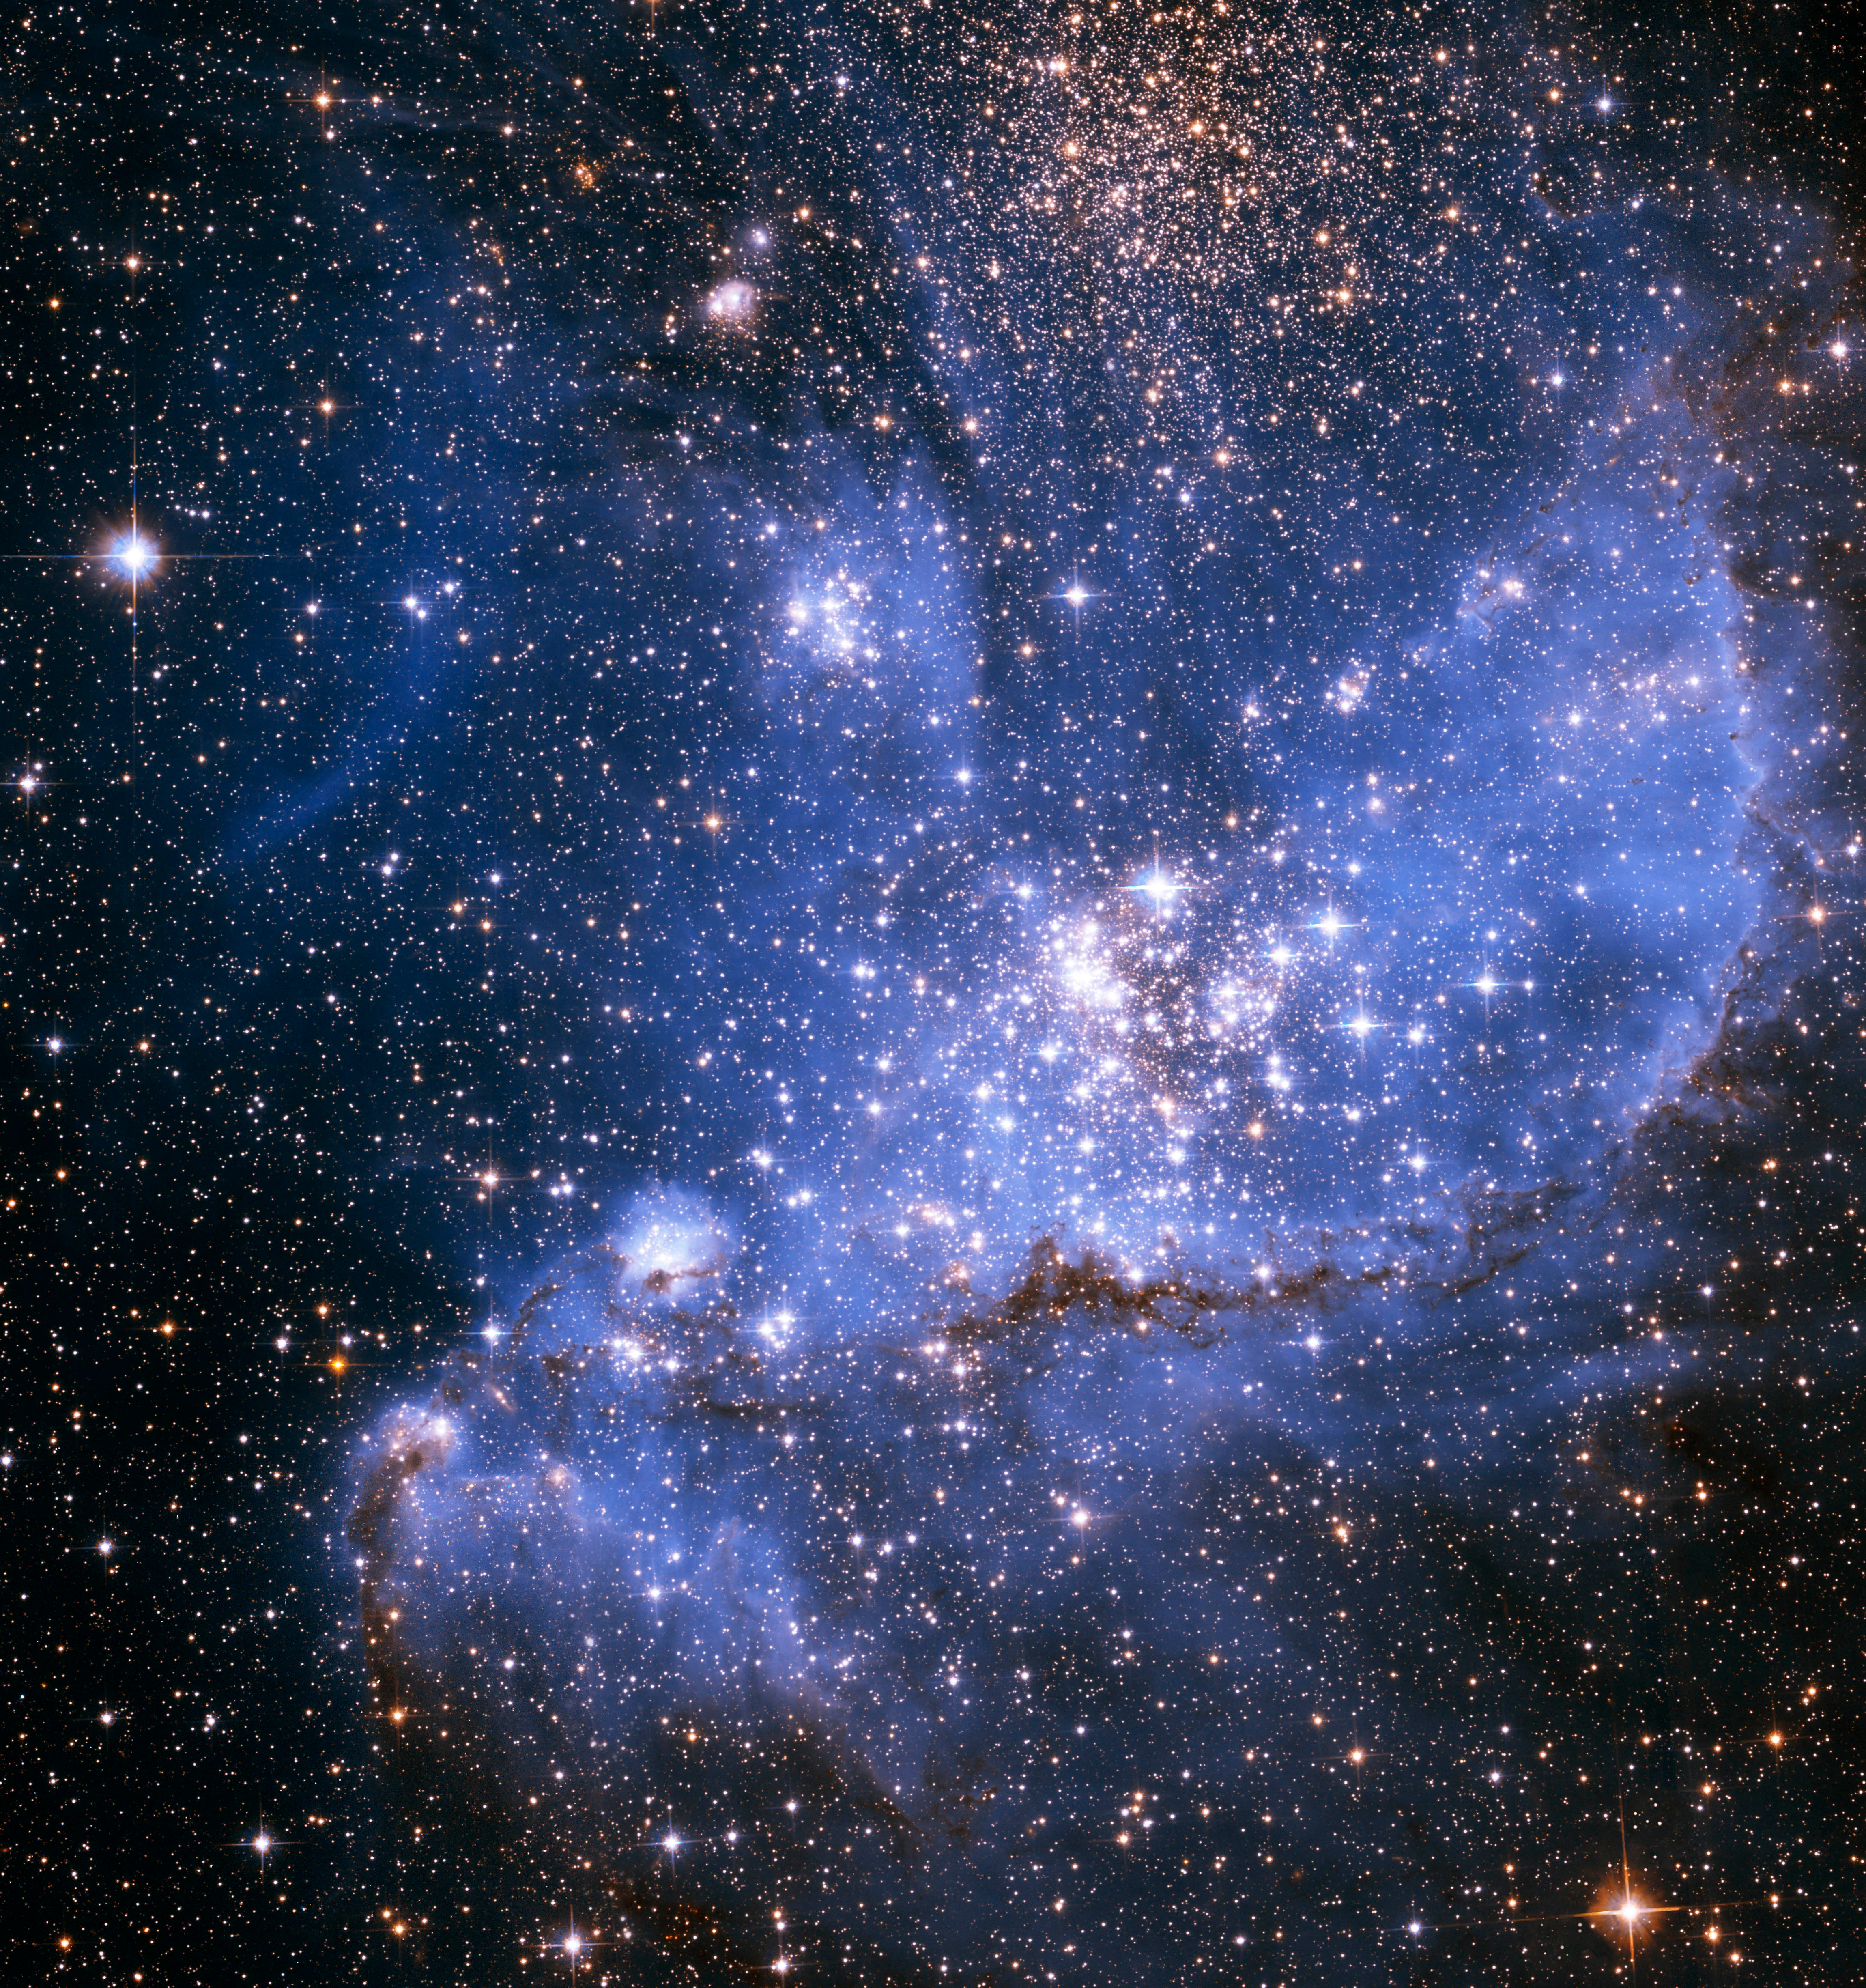

Infrared View of NGC 346 (Hubble)

Infant stars still embedded in gas and dust in the NGC 346 nebula shine brightly in this Hubble Space Telescope image. Webb’s infrared vision will uncover thousands more developing stars in this star-forming region.

Credit: Image: NASA, ESA, Antonella Nota (STScI, ESA)